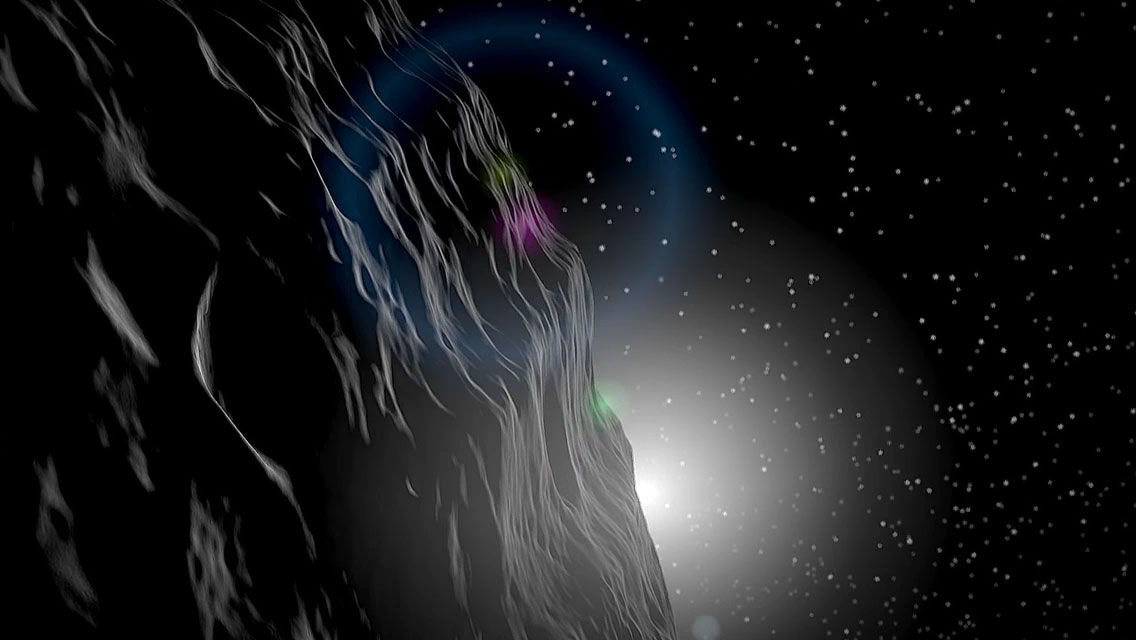

Artist Rendition of Asteroid Vesta

This artist’s rendition shows the asteroid Vesta and is part of the Mission Art series from NASA’s Dawn mission.

Dawn’s mission is managed by JPL for NASA’s Science Mission Directorate in Washington. Dawn is a project of the directorate’s Discovery Program, managed by NASA’s Marshall Space Flight Center in Huntsville, Alabama. UCLA is responsible for overall Dawn mission science. Orbital ATK, Inc., in Dulles, Virginia, designed and built the spacecraft. The German Aerospace Center, the Max Planck Institute for Solar System Research, the Italian Space Agency and the Italian National Astrophysical Institute are international partners on the mission team.

Credit: NASA/JPL-Caltech/UCLA/MPS/DLR/IDA